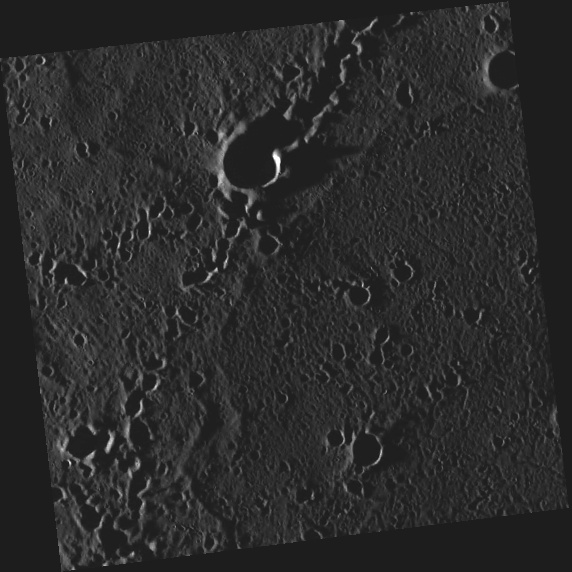

Chain Reaction

This image, taken with the Wide Angle Camera (WAC), shows several secondary crater chains. These features are formed when ejecta from a primary impact is thrown outward. As the pieces fall back to the surface, they can form chains of small secondary craters. In this particular case, the primary impact was most likely the one that formed Abedin crater. With the Sun just 3° above the horizon (incidence angle = 87°), the craters are filled with shadow.

This image was acquired as part of MDIS’s high-incidence-angle base map. The high-incidence-angle base map is a major mapping activity in MESSENGER’s extended mission and complements the surface morphology base map of MESSENGER’s primary mission that was acquired under generally more moderate incidence angles. High incidence angles, achieved when the Sun is near the horizon, result in long shadows that accentuate the small-scale topography of geologic features. The high-incidence-angle base map is being acquired with an average resolution of 200 meters/pixel.

Date acquired: October 07, 2012
Image Mission Elapsed Time (MET): 258083386
Image ID: 2719301
Instrument: Wide Angle Camera (WAC) of the Mercury Dual Imaging System (MDIS)
WAC filter: 7 (748 nanometers)
Center Latitude: 66.31°
Center Longitude: 356.2° E
Resolution: 162 meters/pixel
Scale: This image is about 83 km (51.5 miles) across.
Incidence Angle: 87.3°
Emission Angle: 3.7°
Phase Angle: 91.0°

The MESSENGER spacecraft is the first ever to orbit the planet Mercury, and the spacecraft’s seven scientific instruments and radio science investigation are unraveling the history and evolution of the Solar System’s innermost planet. Visit the Why Mercury? section of this website to learn more about the key science questions that the MESSENGER mission is addressing. During the one-year primary mission, MDIS acquired 88,746 images and extensive other data sets. MESSENGER is now in a year-long extended mission, during which plans call for the acquisition of more than 80,000 additional images to support MESSENGER’s science goals.

These images are from MESSENGER, a NASA Discovery mission to conduct the first orbital study of the innermost planet, Mercury. For information regarding the use of images, see the MESSENGER image use policy.

Credit: NASA/Johns Hopkins University Applied Physics Laboratory/Carnegie Institution of Washington